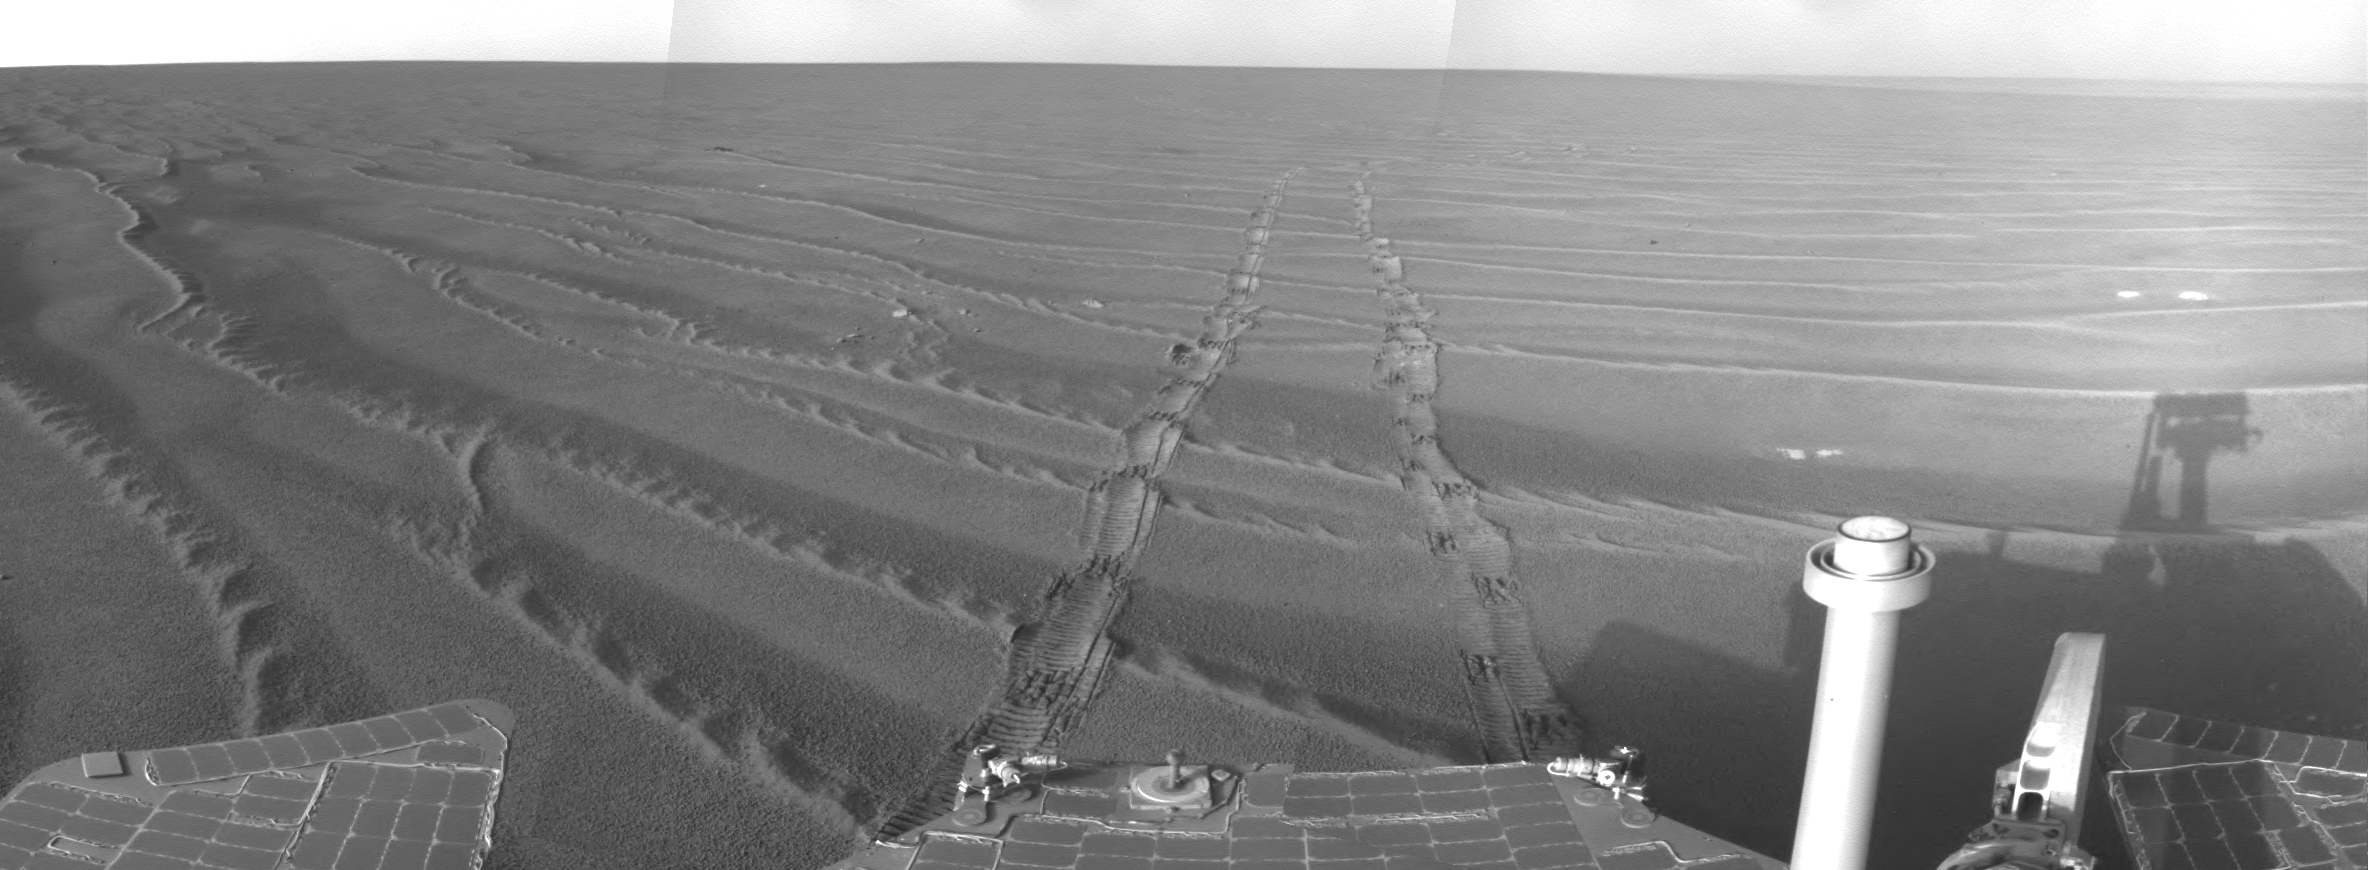

View from Southwest of Victoria Crater

This mosaic of frames from the navigation camera on NASA’s Mars Exploration Rover Opportunity gives a view to the northeast from the rover’s position on its 1,687th Martian day, or sol (Oct. 22, 2008).

By that date, Opportunity had driven southwestward from Victoria Crater, beginning a long trek toward a larger crater, Endeavour.

Credit: NASA/JPL-Caltech